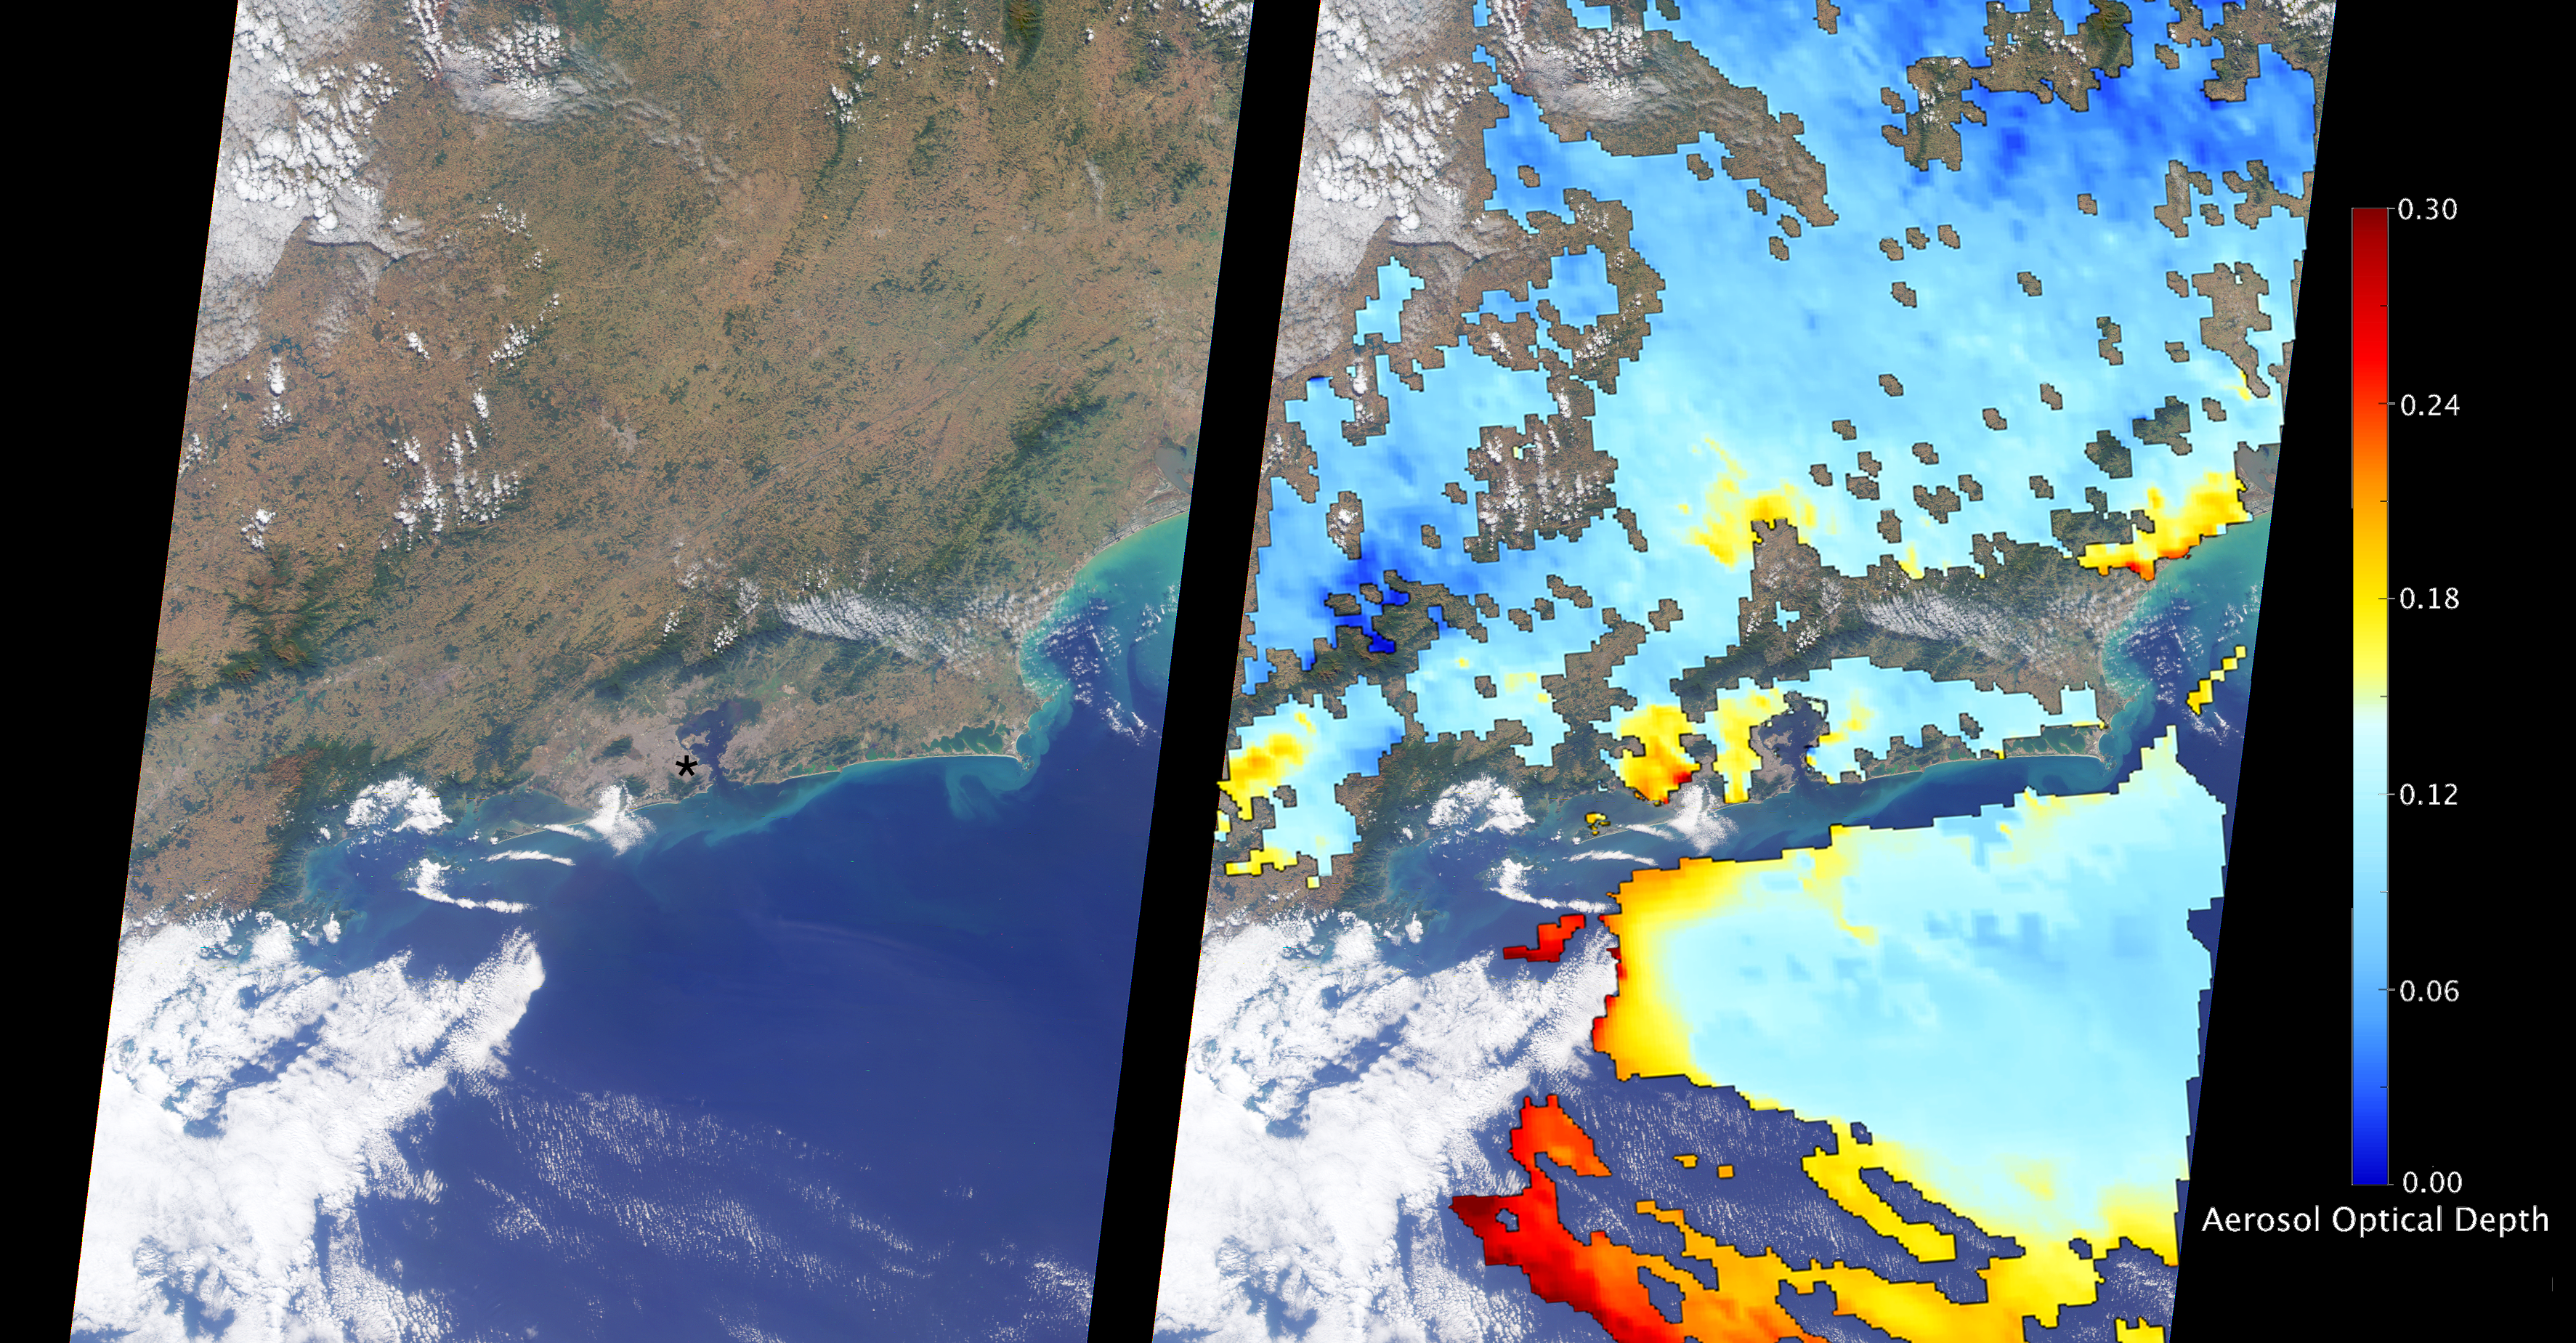

Site of the 2016 Summer Olympic Games viewed by NASA’s MISR

The Multi-angle Imaging SpectroRadiometer (MISR) instrument aboard NASA’s Terra satellite passed directly over Rio de Janeiro, Brazil, on Aug. 2, 2016, just prior to the opening of the Summer Olympic Games. On the left is an image from MISR’s nadir (downward-looking) camera; the width of the image is 235 miles (378 kilometers), and Rio de Janeiro is visible as the large gray area on the coast in the center. The black asterisk marks the location of the Maracanã Stadium in downtown, where the opening ceremonies were held.

In the weeks leading up to the Aug. 5 opening ceremonies in Rio de Janeiro, there have been reports of elevated levels of particulate matter in the region. Particulate matter refers to tiny airborne droplets or pieces of soot and dust that can end up in the lungs, comprising an all-too-common problem for many cities around the world.

MISR data are routinely used to estimate the amount of air pollution via measurements of aerosol optical depth, which is a measure of how much incoming light from the sun is blocked by particles in the atmosphere. On the right, a map of aerosol optical depth is superimposed on the image. Individual squares making up this map measure 2.7 miles (4.4 kilometers) on a side, and holes in the map occur where an aerosol amount could not be determined, such as where clouds are present. Optical depth over Rio is slightly elevated compared to its surroundings, most likely due to the presence of air pollution, with values from 0.15-0.25. For reference, an optical depth of 0.2 corresponds to light haze.

The product shown here is a prototype of a new version of the MISR aerosol product to be publicly released in the near future, and increases the spatial resolution of the aerosol information by a factor of 16 compared to the currently available product, making it possible to observe the fine details of optical depth over urban areas.

These data were captured during Terra orbit 88426. MISR was built and is managed by NASA’s Jet Propulsion Laboratory, Pasadena, California, for NASA’s Science Mission Directorate, Washington, D.C. The Terra spacecraft is managed by NASA’s Goddard Space Flight Center, Greenbelt, Maryland. The MISR data were obtained from the NASA Langley Research Center Atmospheric Science Data Center, Hampton, Virginia. JPL is a division of the California Institute of Technology in Pasadena.

Credit: NASA/GSFC/LaRC/JPL-Caltech, MISR Team